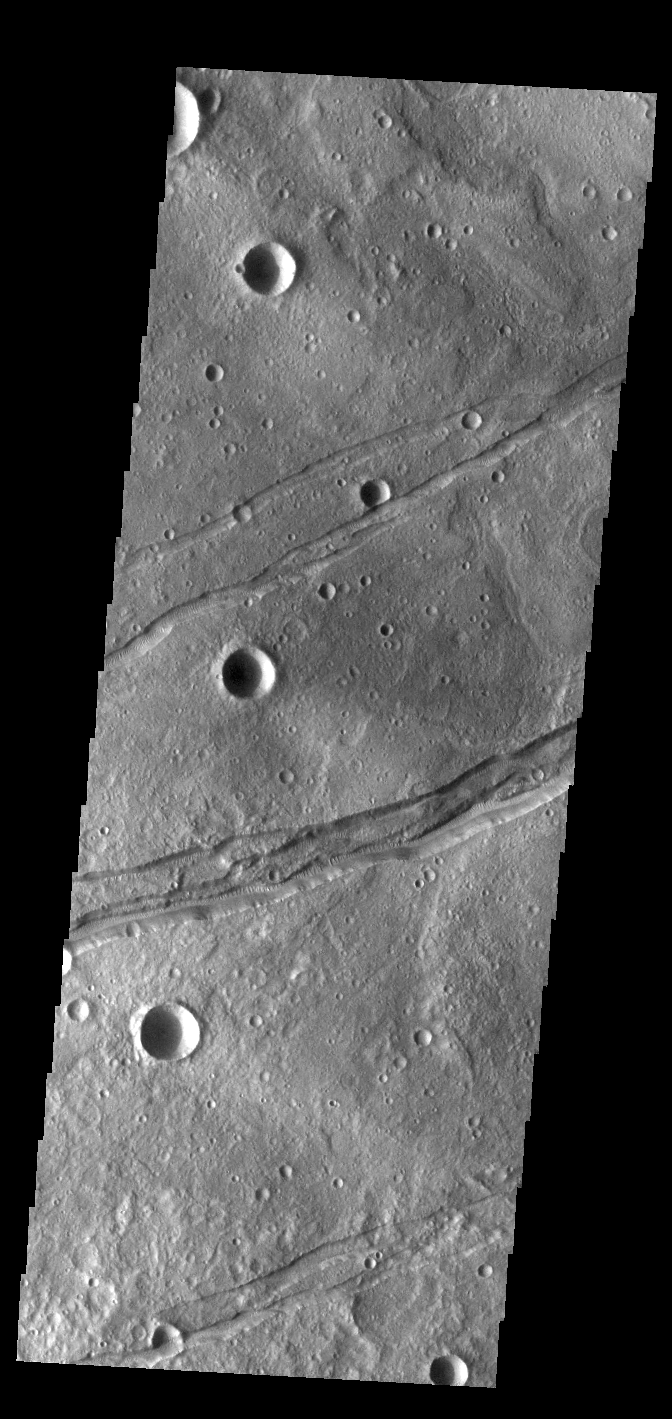

Sirenum Fossae

The linear depressions in this VIS image are part of Sirenum Fossae. Depressions of this type are called graben, which form by the down drop of material between two parallel faults. The faults are caused by tectonic stresses in the region. The Sirenum Fossae graben are 2735km (1700 miles) long.

Credit: NASA/JPL-Caltech/ASU